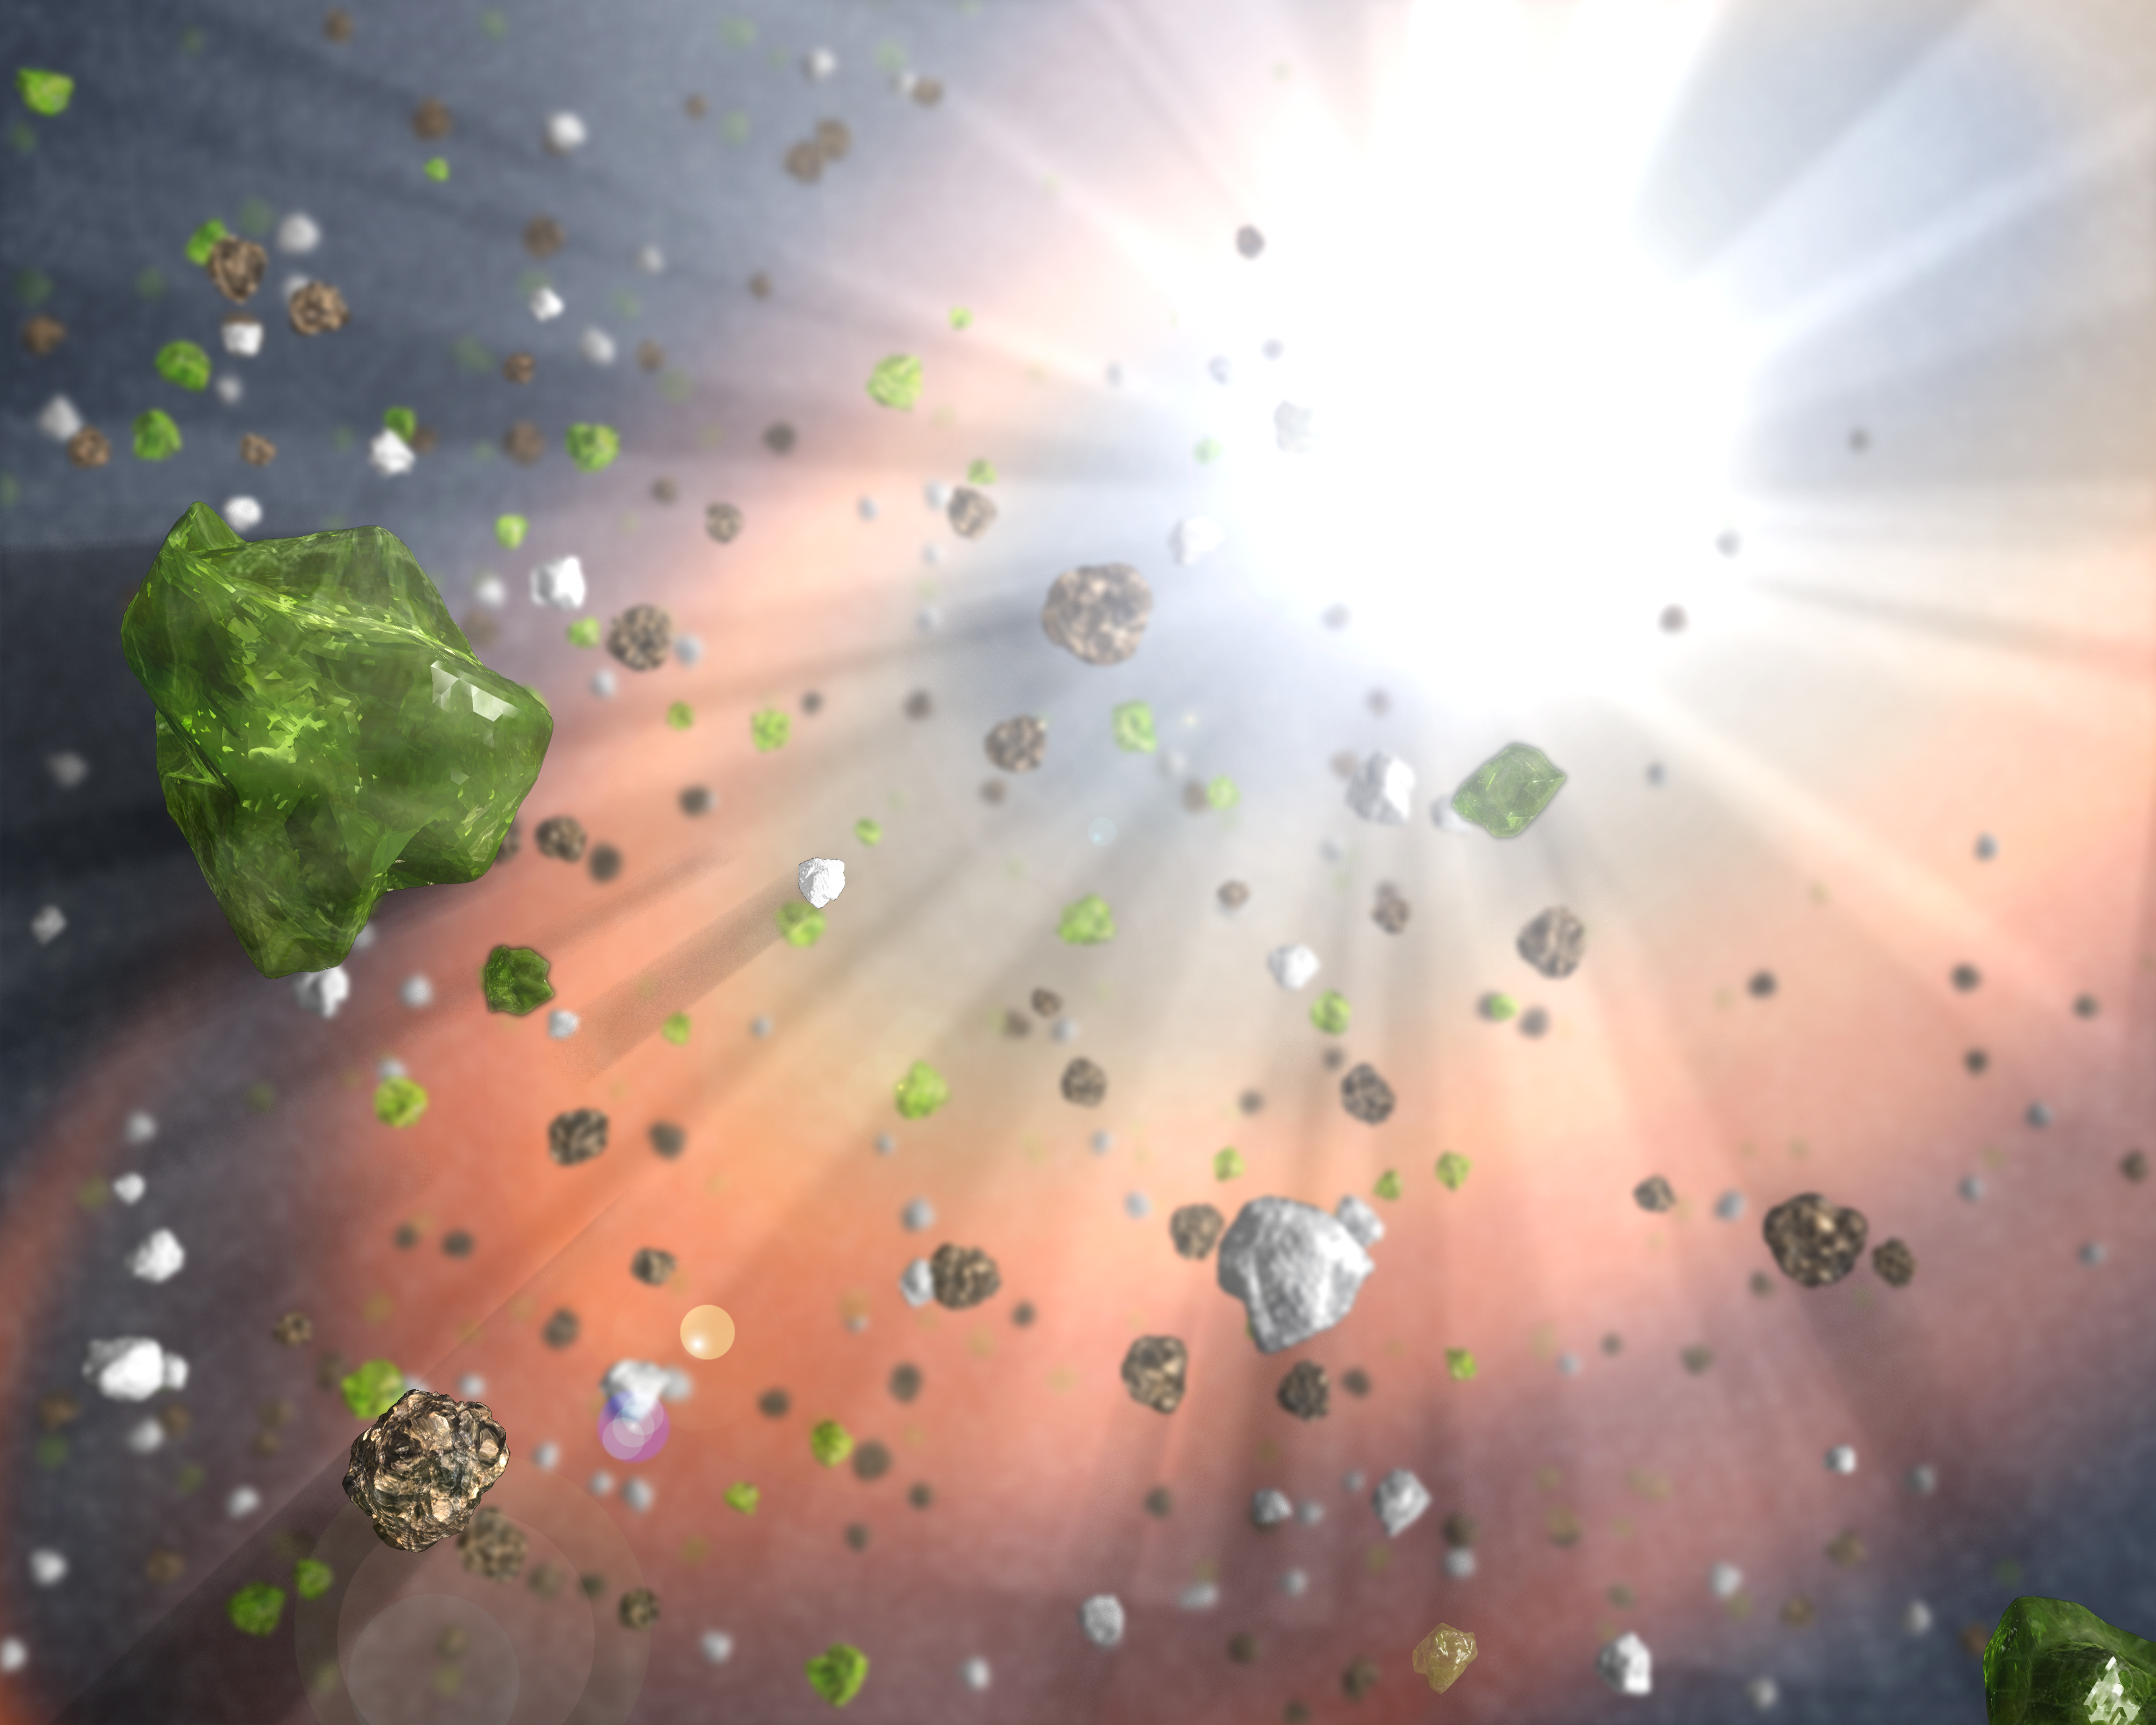

Dust in the Quasar Wind

Dusty grains -- including tiny specks of the minerals found in the gemstones peridot, sapphires, and rubies -- can be seen blowing in the winds of a quasar, or active black hole, in this artist's concept. The quasar is at the center of a distant galaxy.

Astronomers using NASA's Spitzer Space Telescope found evidence that such quasar winds might have forged these dusty particles in the very early universe. The findings are another clue in an ongoing cosmic mystery: where did all the dust in our young universe come from?

Dust is crucial for efficient star formation as it allows the giant clouds where stars are born to cool quickly and collapse into new stars. Once a star has formed, dust is also needed to make planets and living creatures. Dust has been seen as far back as when the universe was less than a tenth of its current age, but how did it get there? Most dust in our current epoch forms in the winds of evolved stars that did not exist when the universe was young.

Theorists had predicted that winds from quasars growing in the centers of distant galaxies might be a source of this dust. While the environment close to a quasar is too hot for large molecules like dust grains to survive, dust has been found in the cooler, outer regions. Astronomers now have evidence that dust is created in these outer winds.

Using Spitzer's infrared spectrograph instrument, scientists found a wealth of dust grains in a quasar called PG 2112+059 located at the center of a galaxy 8 billion light-years away. The grains -- including corundum (sapphires and rubies); forsterite (peridot); and periclase (naturally occurring in marble) -- are not typically found in galaxies without quasars, suggesting they might have been freshly formed in the quasar's winds.

Credit: NASA/JPL-Caltech/T. Pyle (SSC)